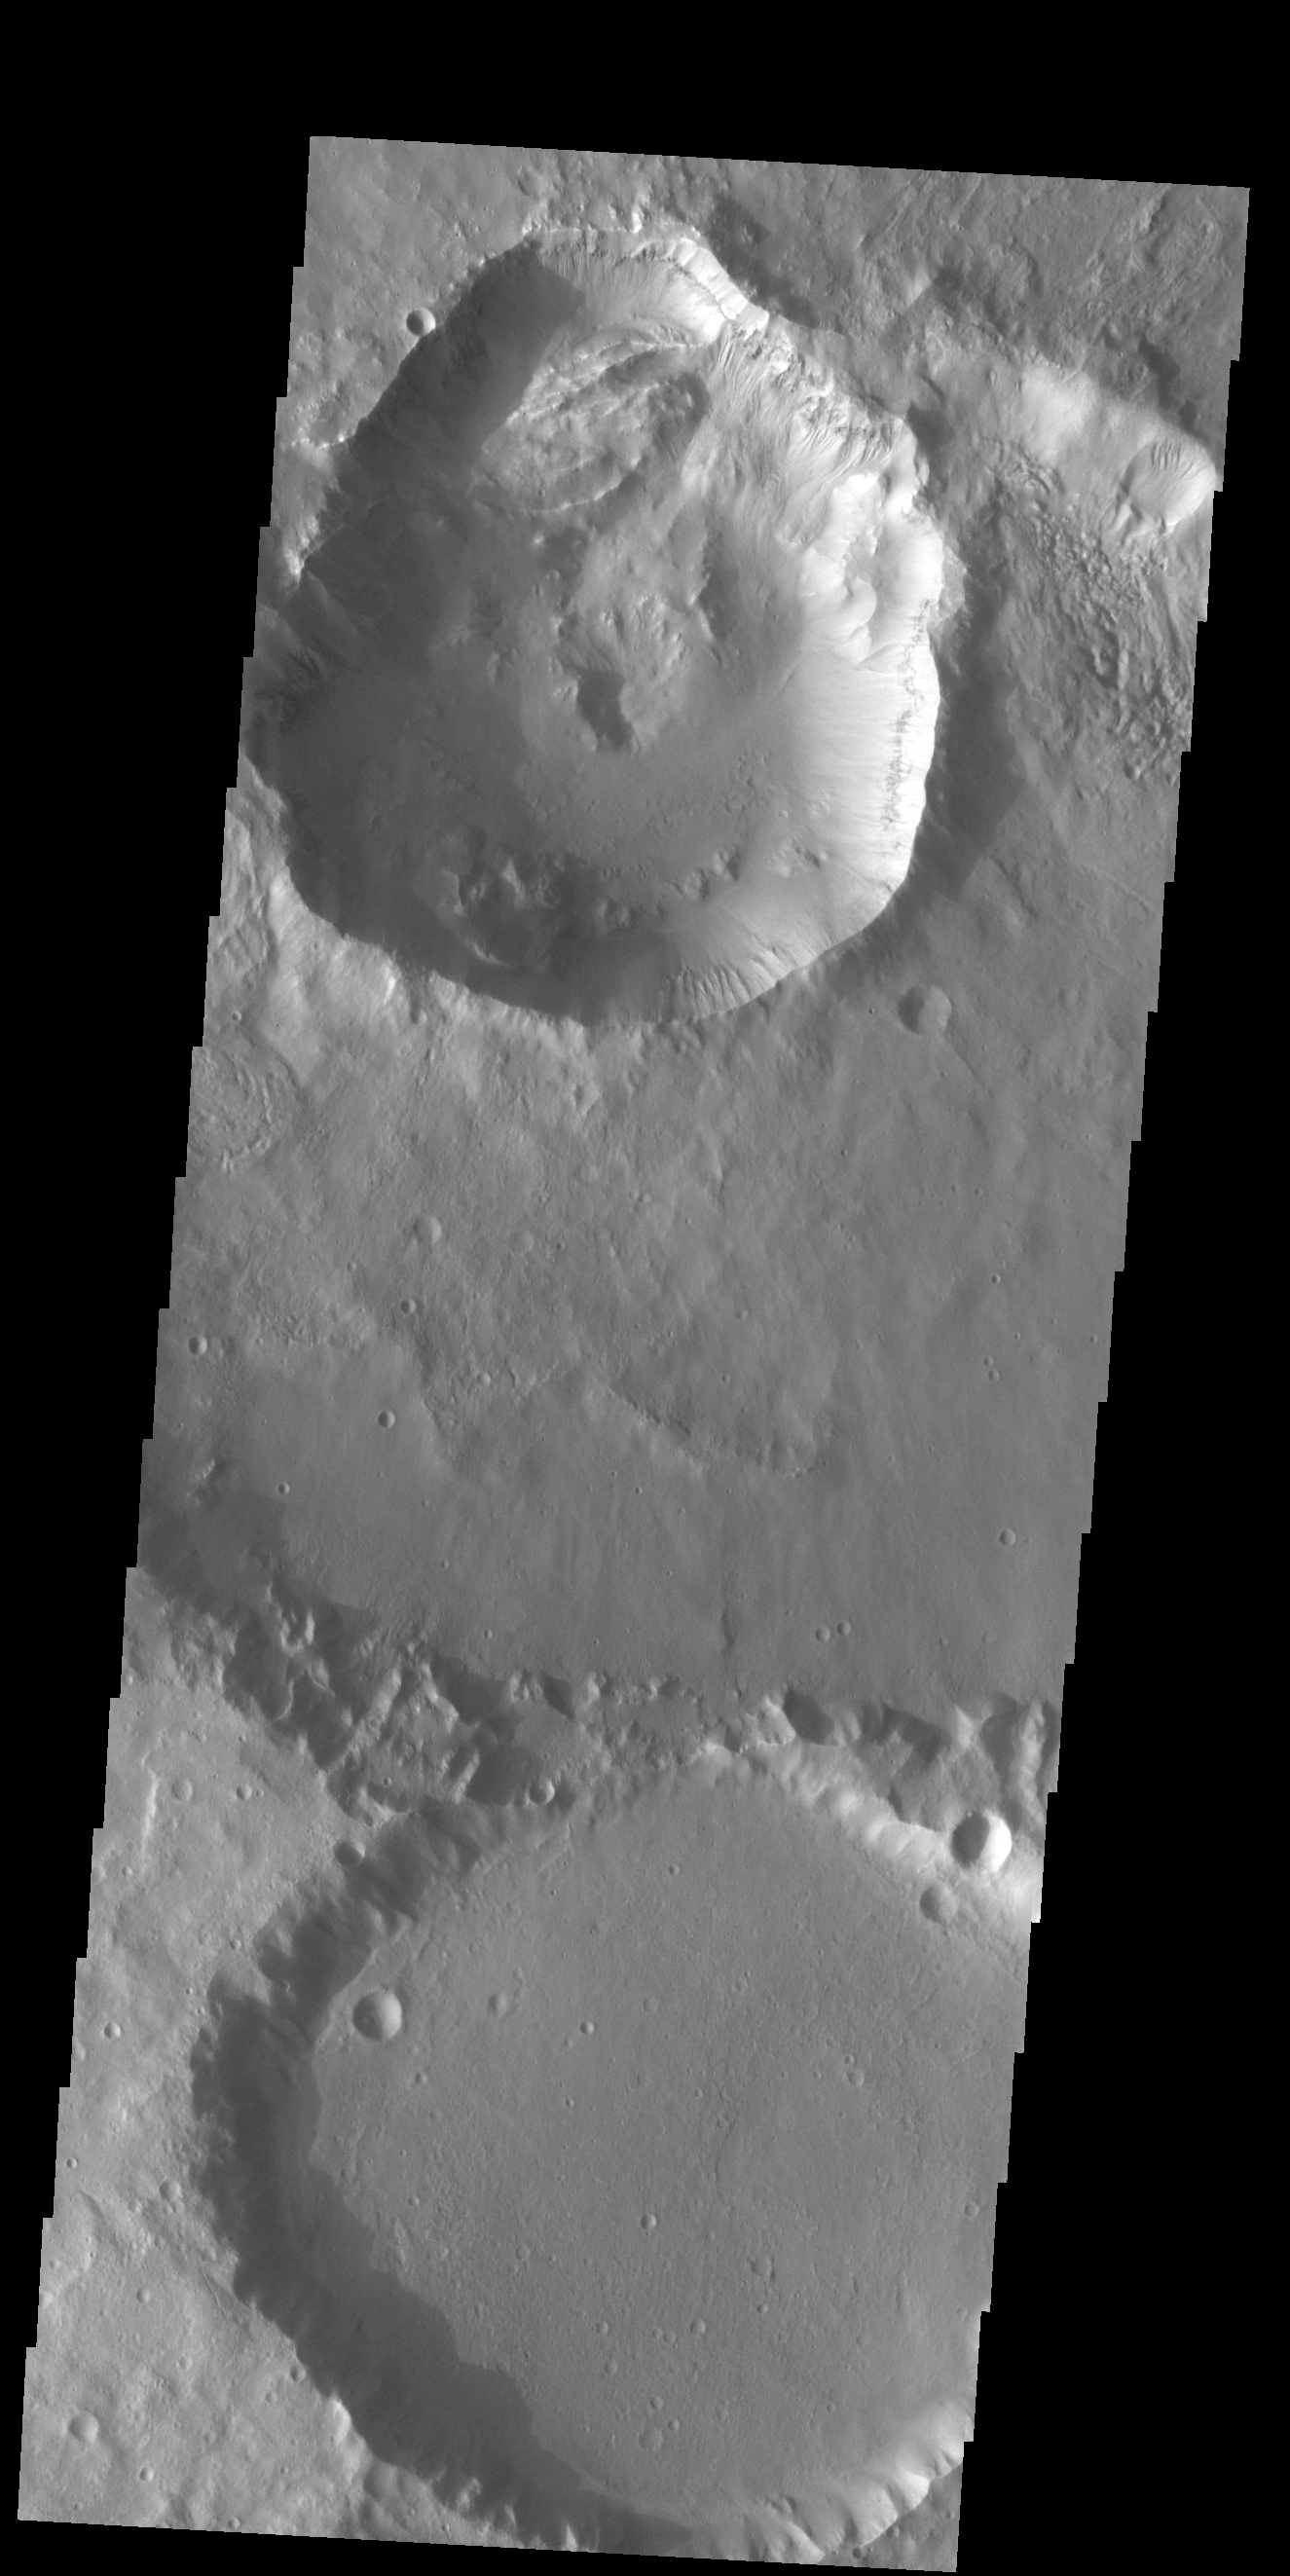

Out of Round

Today’s VIS image contains three craters. The crater at the very top of the image was created after the larger crater beneath it. The newer crater is not the usual round/bowl shape of impact craters. The top rim is extends towards the top of the image. Continuing the rim arc of the preceding crater, it crosses under the top rim of the crater in line with a large oval block of material. Impact events alter the rock beneath and around the crater — especially around the rim. The alteration of the rock by the older cratering event affected the later impact. The large oval of material is called a slump block. Slumps occur when material moves as a block downward along concave slip faces — like the rim of the old crater. The blocks often tilt backward, ending up looking like a turtle shell. Numerous gullies can be seen all around the inner rim of the younger crater. This image is located in Terra Cimmeria.

Credit: NASA/JPL-Caltech/ASU